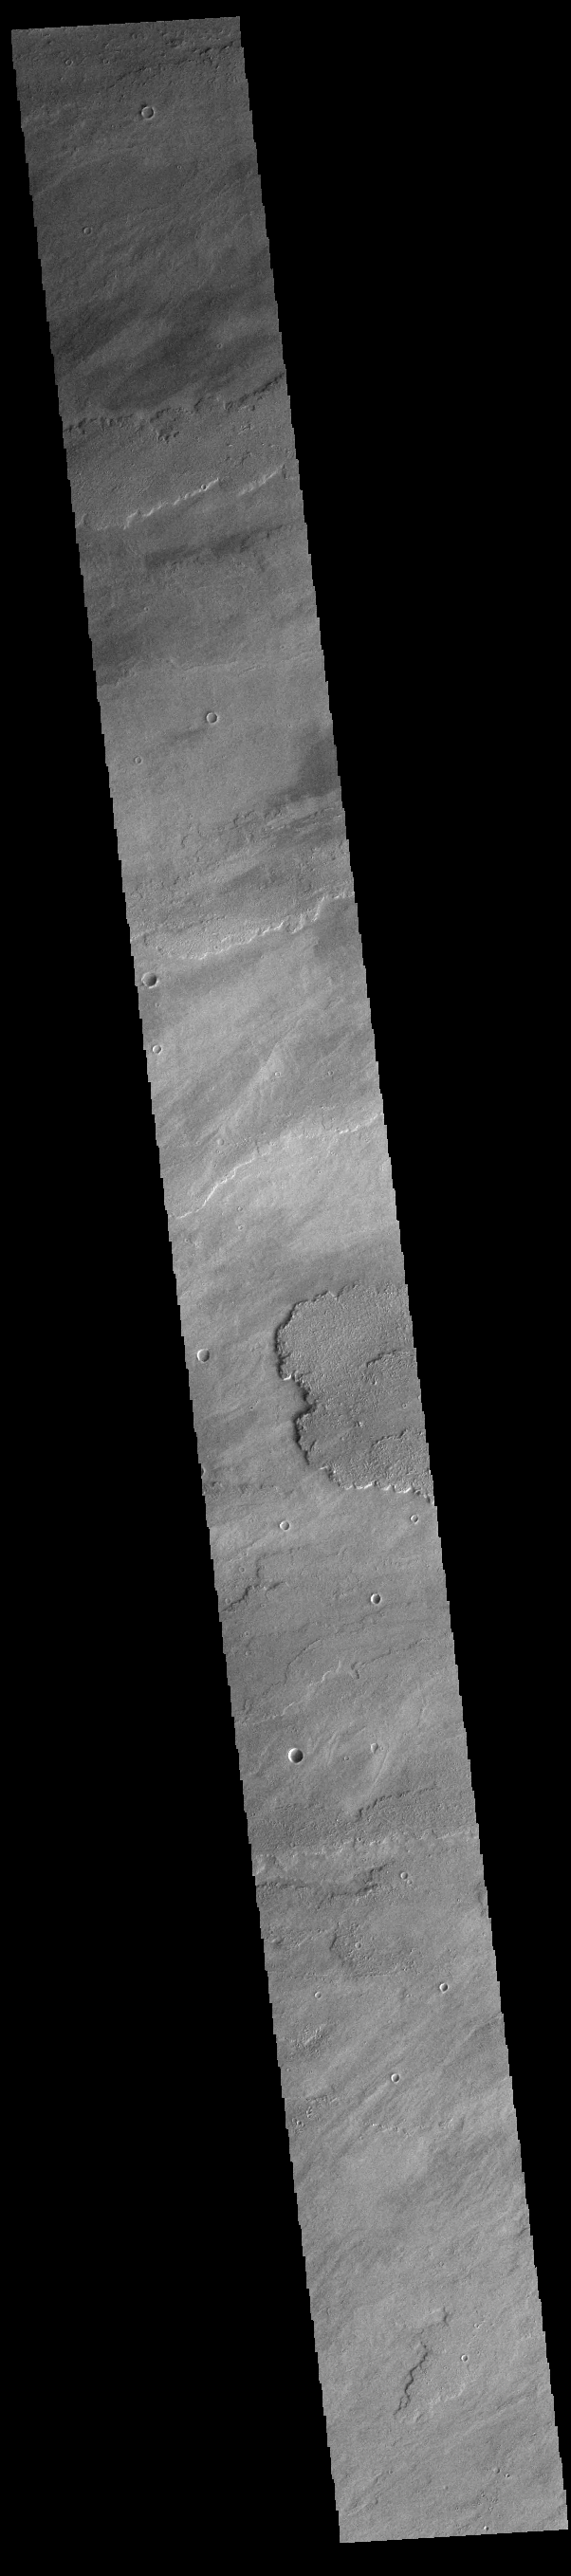

Daedalia Planum

Today’s VIS image shows a small portion of the immense lava flows that originated from Arsia Mons. Arsia Mons is the southernmost of the three large aligned volcanoes in the Tharsis region. Arsia Mons’ last eruption was 10s of million years ago. The different surface textures are created by differences in the lava viscosity and cooling rates. The lobate margins of each flow can be traced back to the start of each flow — or to the point where they are covered by younger flows. Flows in Daedalia Planum can be as long as 180 km (111 miles). For comparison the longest Hawaiian lava flow is only 51 km (˜31 miles) long. The total area of Daedalia Planum is 2.9 million square km – more than four times the size of Texas.

Credit: NASA/JPL-Caltech/ASU